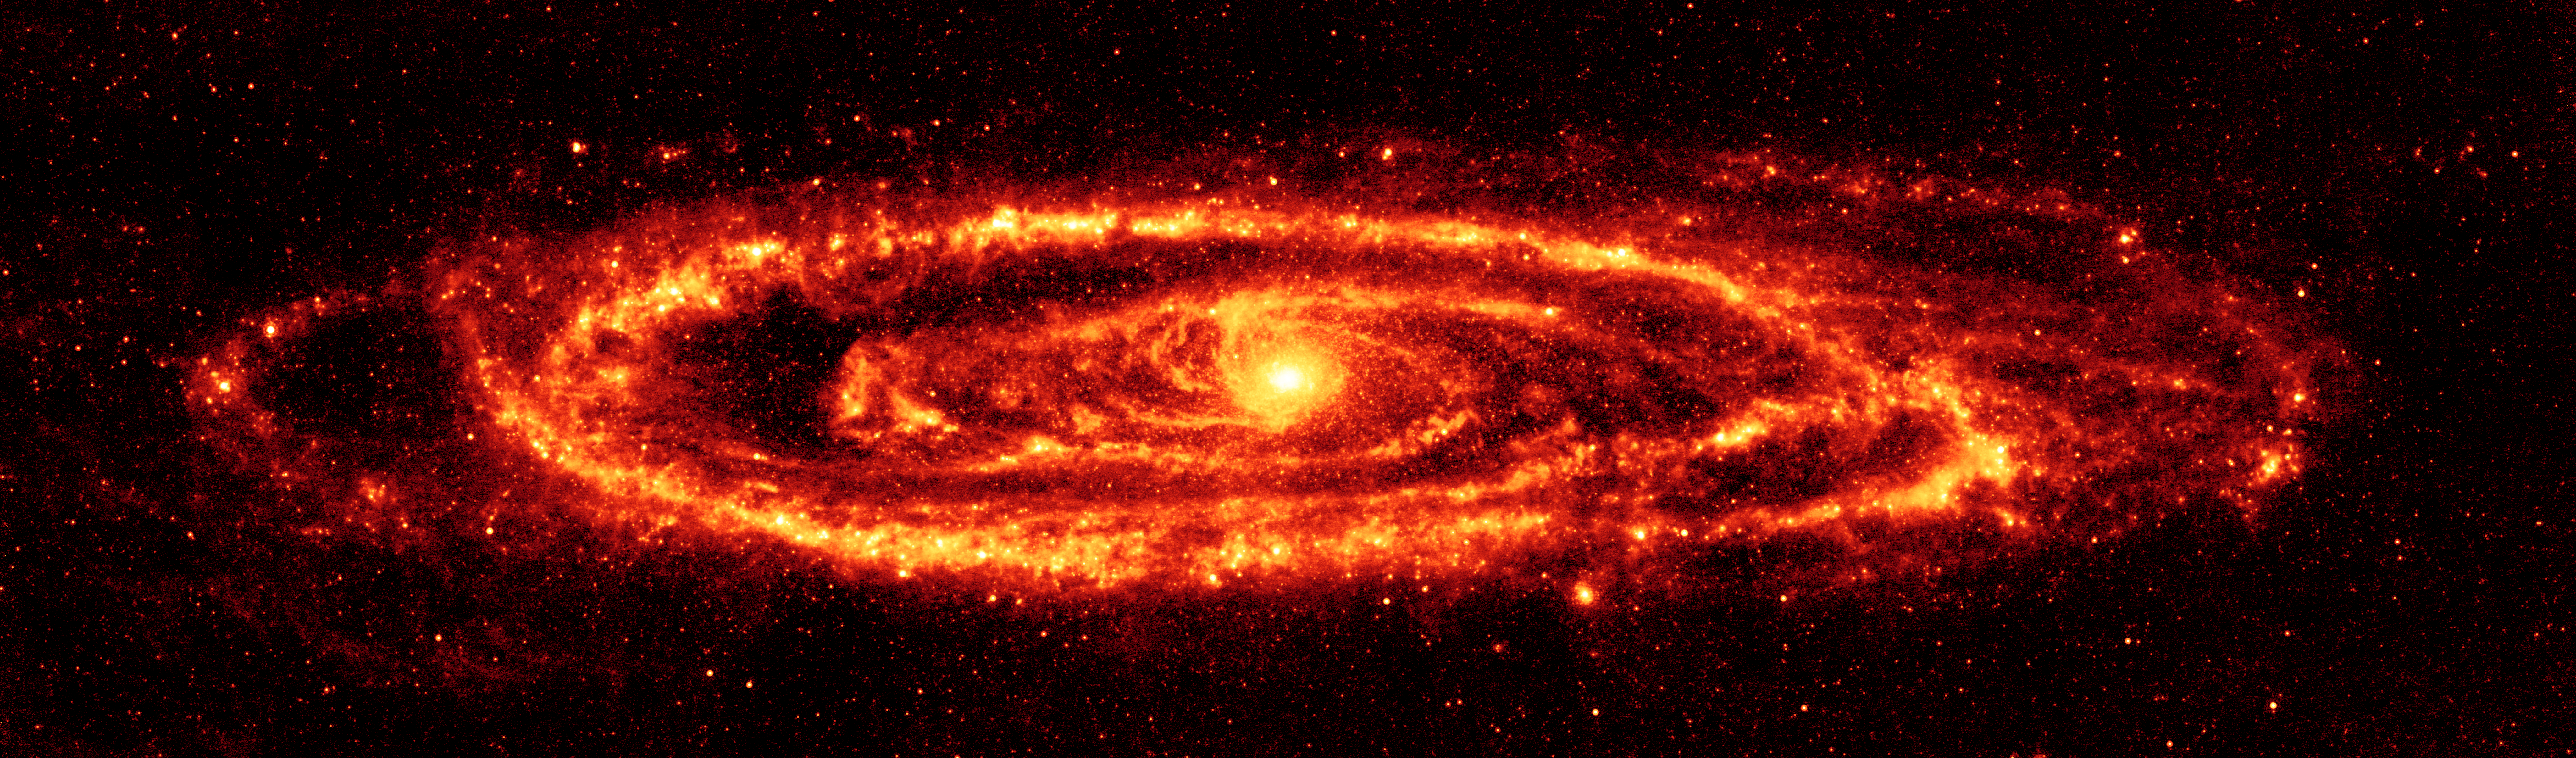

Andromeda in the Infrared

NASA's Spitzer Space Telescope has captured stunning infrared views of the famous Andromeda galaxy to reveal insights that were only hinted at in visible light.

This Spitzer's 24-micron mosaic is the sharpest image ever taken of the dust in another spiral galaxy. This is possible because Andromeda is a close neighbor to the Milky Way at a mere 2.5 million light-years away.

The Spitzer multiband imaging photometer's 24-micron detector recorded 11,000 separate snapshots to create this new comprehensive picture. Asymmetrical features are seen in the prominent ring of star formation. The ring appears to be split into two pieces, forming the hole to the lower right. These features may have been caused by interactions with satellite galaxies around Andromeda as they plunge through its disk.

Spitzer also reveals delicate tracings of spiral arms within this ring that reach into the very center of the galaxy. One sees a scattering of stars within Andromeda, but only select stars that are wrapped in envelopes of dust light up at infrared wavelengths.

This is a dramatic contrast to the traditional view at visible wavelengths, which shows the starlight instead of the dust. The center of the galaxy in this view is dominated by a large bulge that overwhelms the inner spirals seen in dust. The dust lanes are faintly visible in places, but only where they can be seen in silhouette against background stars.

The data were taken on August 25, 2004, the one-year anniversary of the launch of the space telescope. The observations have been transformed into this remarkable gift from Spitzer -- the most detailed infrared image of the spectacular galaxy to date.

Credit: NASA/JPL-Caltech/K. Gordon (University of Arizona)